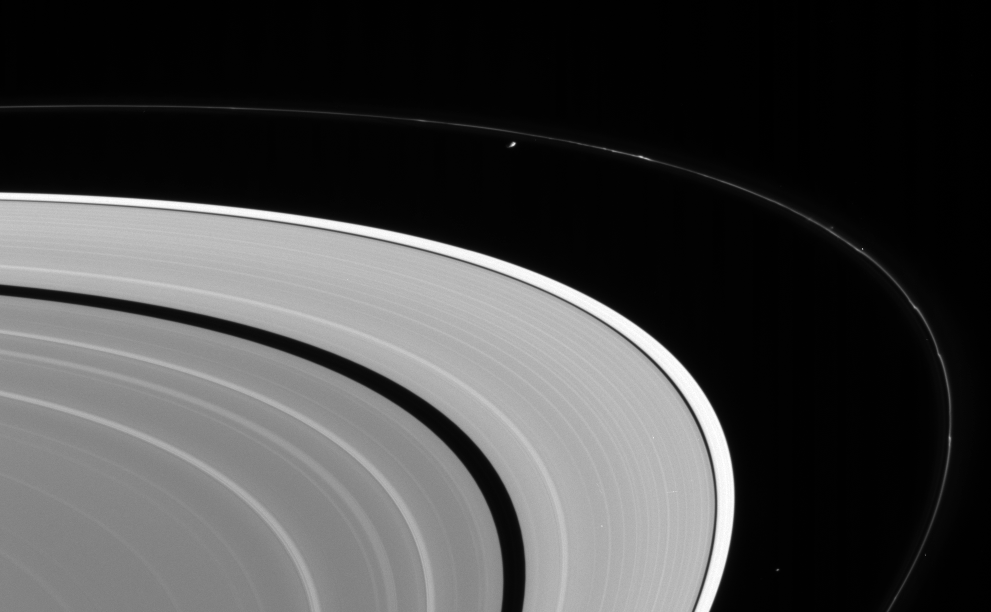

The In-Between Moons

Cassini looks up from beneath the ringplane to spot Prometheus and Atlas orbiting between Saturn’s A and F rings.

Prometheus is 102 kilometers (63 miles) across. Atlas is 20 kilometers (12 miles) across.

The F ring displays its characteristic clumps, while scientists are watching diligently for signs of tiny, embedded moons. Prometheus is responsible for some of the clumpy structure in the F ring.

The image was taken in visible light with the Cassini spacecraft narrow-angle camera on Aug. 28, 2005, at a distance of approximately 2.3 million kilometers (1.4 million miles) from Saturn. The image scale is about 13 kilometers (8 miles) per pixel.

The Cassini-Huygens mission is a cooperative project of NASA, the European Space Agency and the Italian Space Agency. The Jet Propulsion Laboratory, a division of the California Institute of Technology in Pasadena, manages the mission for NASA’s Science Mission Directorate, Washington, D.C. The Cassini orbiter and its two onboard cameras were designed, developed and assembled at JPL. The imaging operations center is based at the Space Science Institute in Boulder, Colo.

Credit: NASA/JPL/Space Science Institute